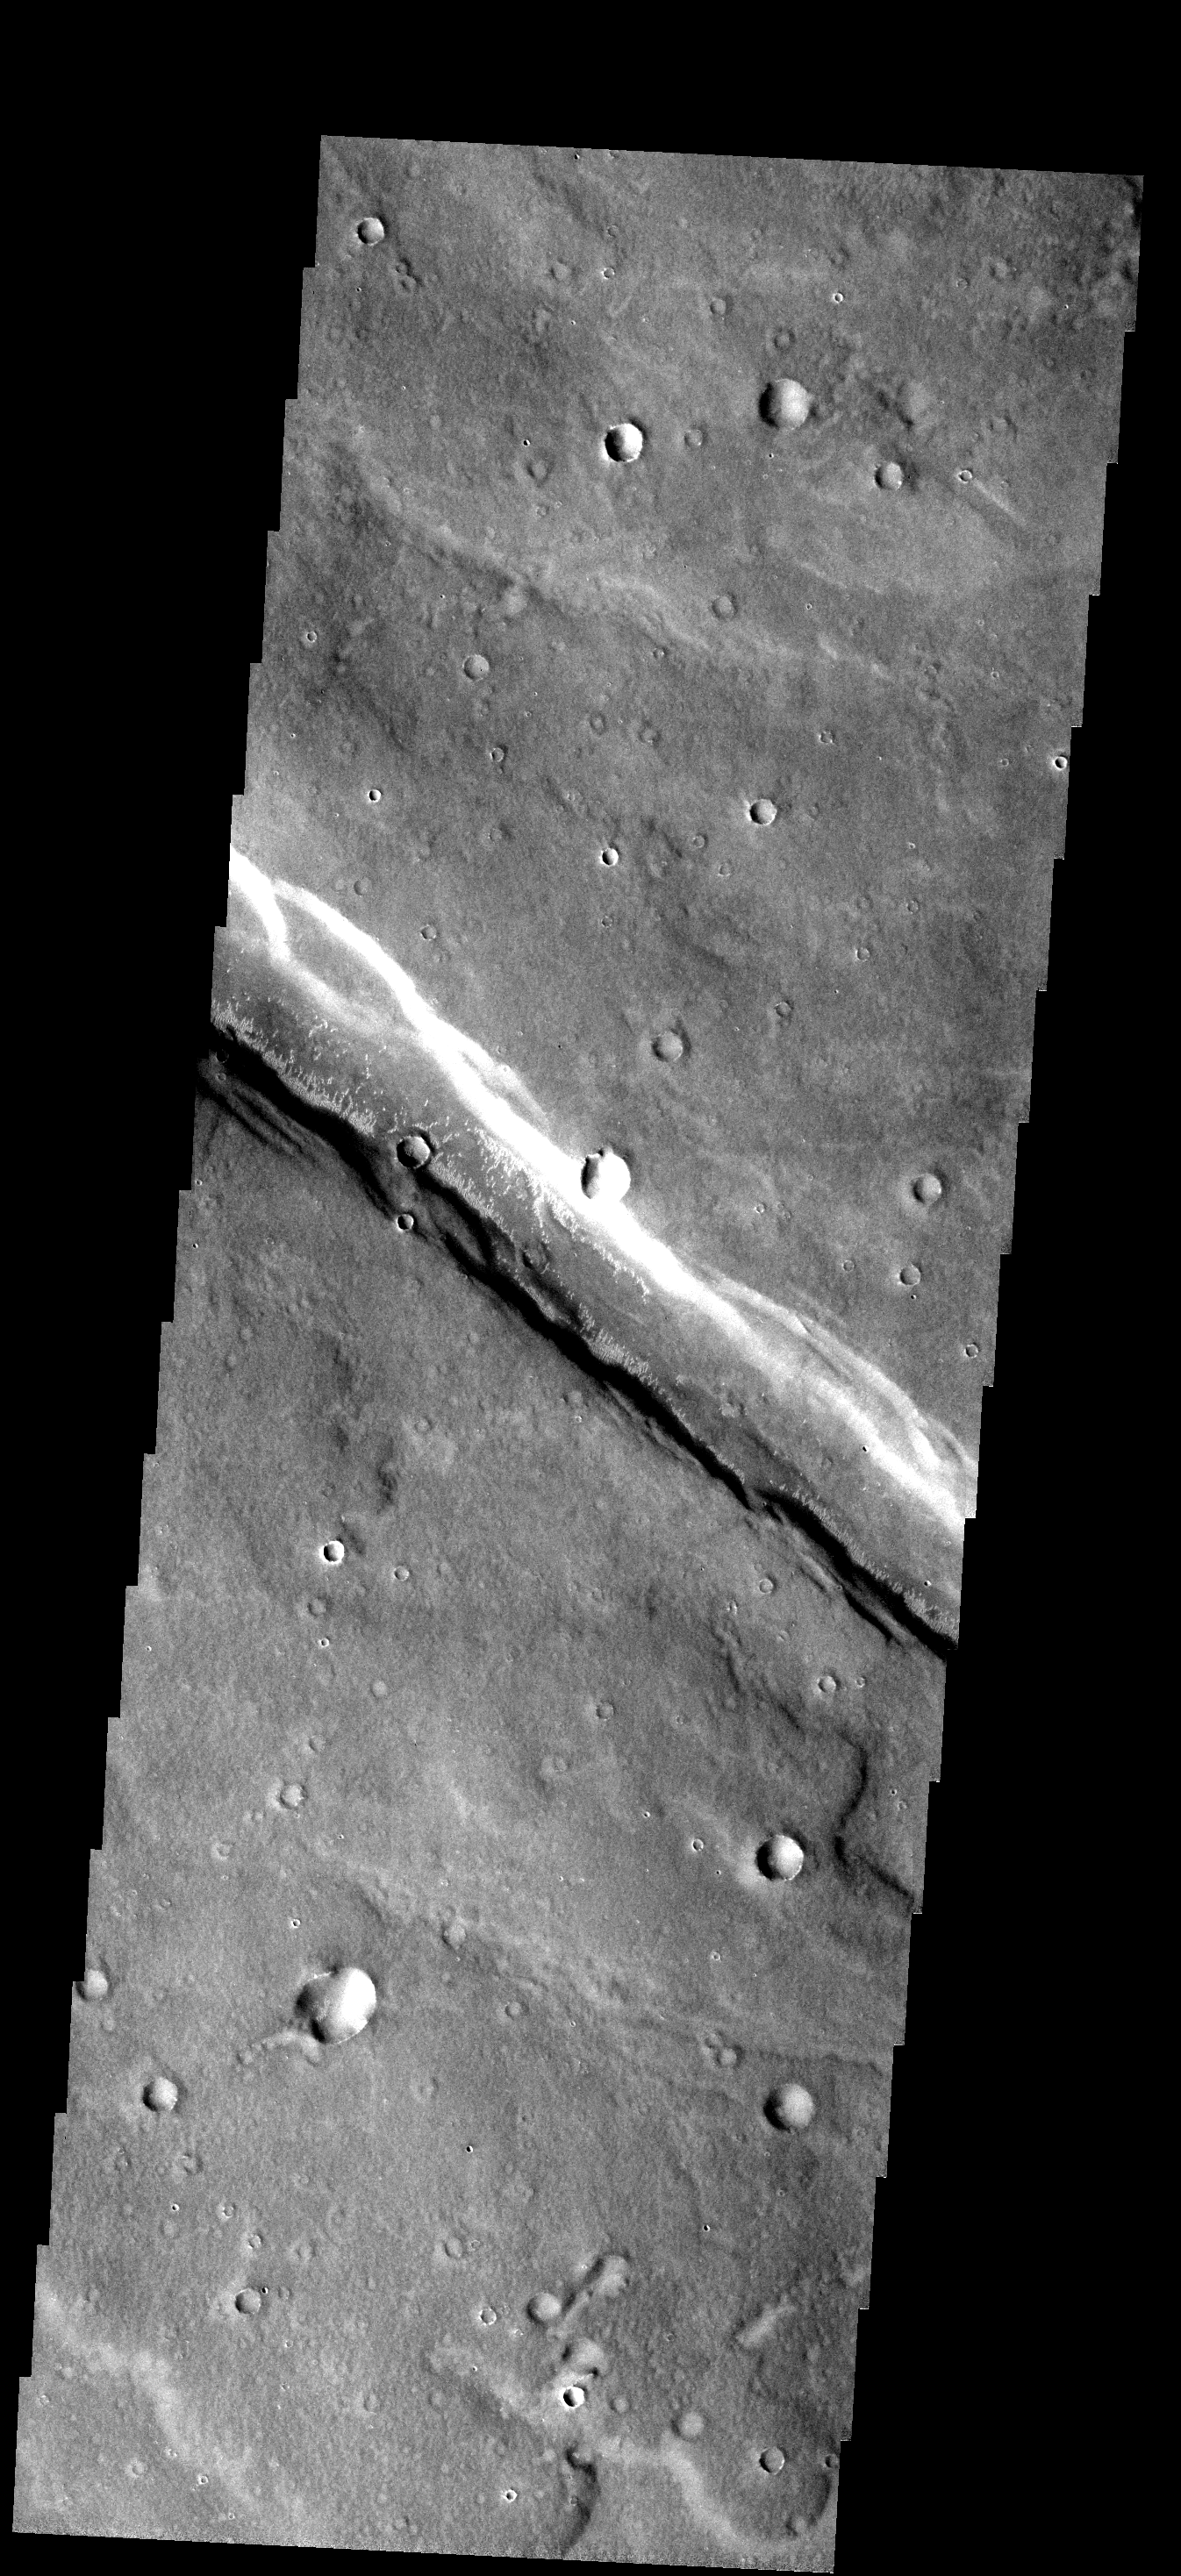

Dunes in Graben

Small bright dunes occur along the margins of the graben that crosses this image. The graben is an extension of Noctis Labyrinthus into Sinai Planum.

Image information: VIS instrument. Latitude -13.6N, Longitude 266.3E. 17 meter/pixel resolution.

Please see the THEMIS Data Citation Note for details on crediting THEMIS images.

Note: this THEMIS visual image has not been radiometrically nor geometrically calibrated for this preliminary release. An empirical correction has been performed to remove instrumental effects. A linear shift has been applied in the cross-track and down-track direction to approximate spacecraft and planetary motion. Fully calibrated and geometrically projected images will be released through the Planetary Data System in accordance with Project policies at a later time.

NASA’s Jet Propulsion Laboratory manages the 2001 Mars Odyssey mission for NASA’s Office of Space Science, Washington, D.C. The Thermal Emission Imaging System (THEMIS) was developed by Arizona State University, Tempe, in collaboration with Raytheon Santa Barbara Remote Sensing. The THEMIS investigation is led by Dr. Philip Christensen at Arizona State University. Lockheed Martin Astronautics, Denver, is the prime contractor for the Odyssey project, and developed and built the orbiter. Mission operations are conducted jointly from Lockheed Martin and from JPL, a division of the California Institute of Technology in Pasadena.

Credit: NASA/JPL/ASU